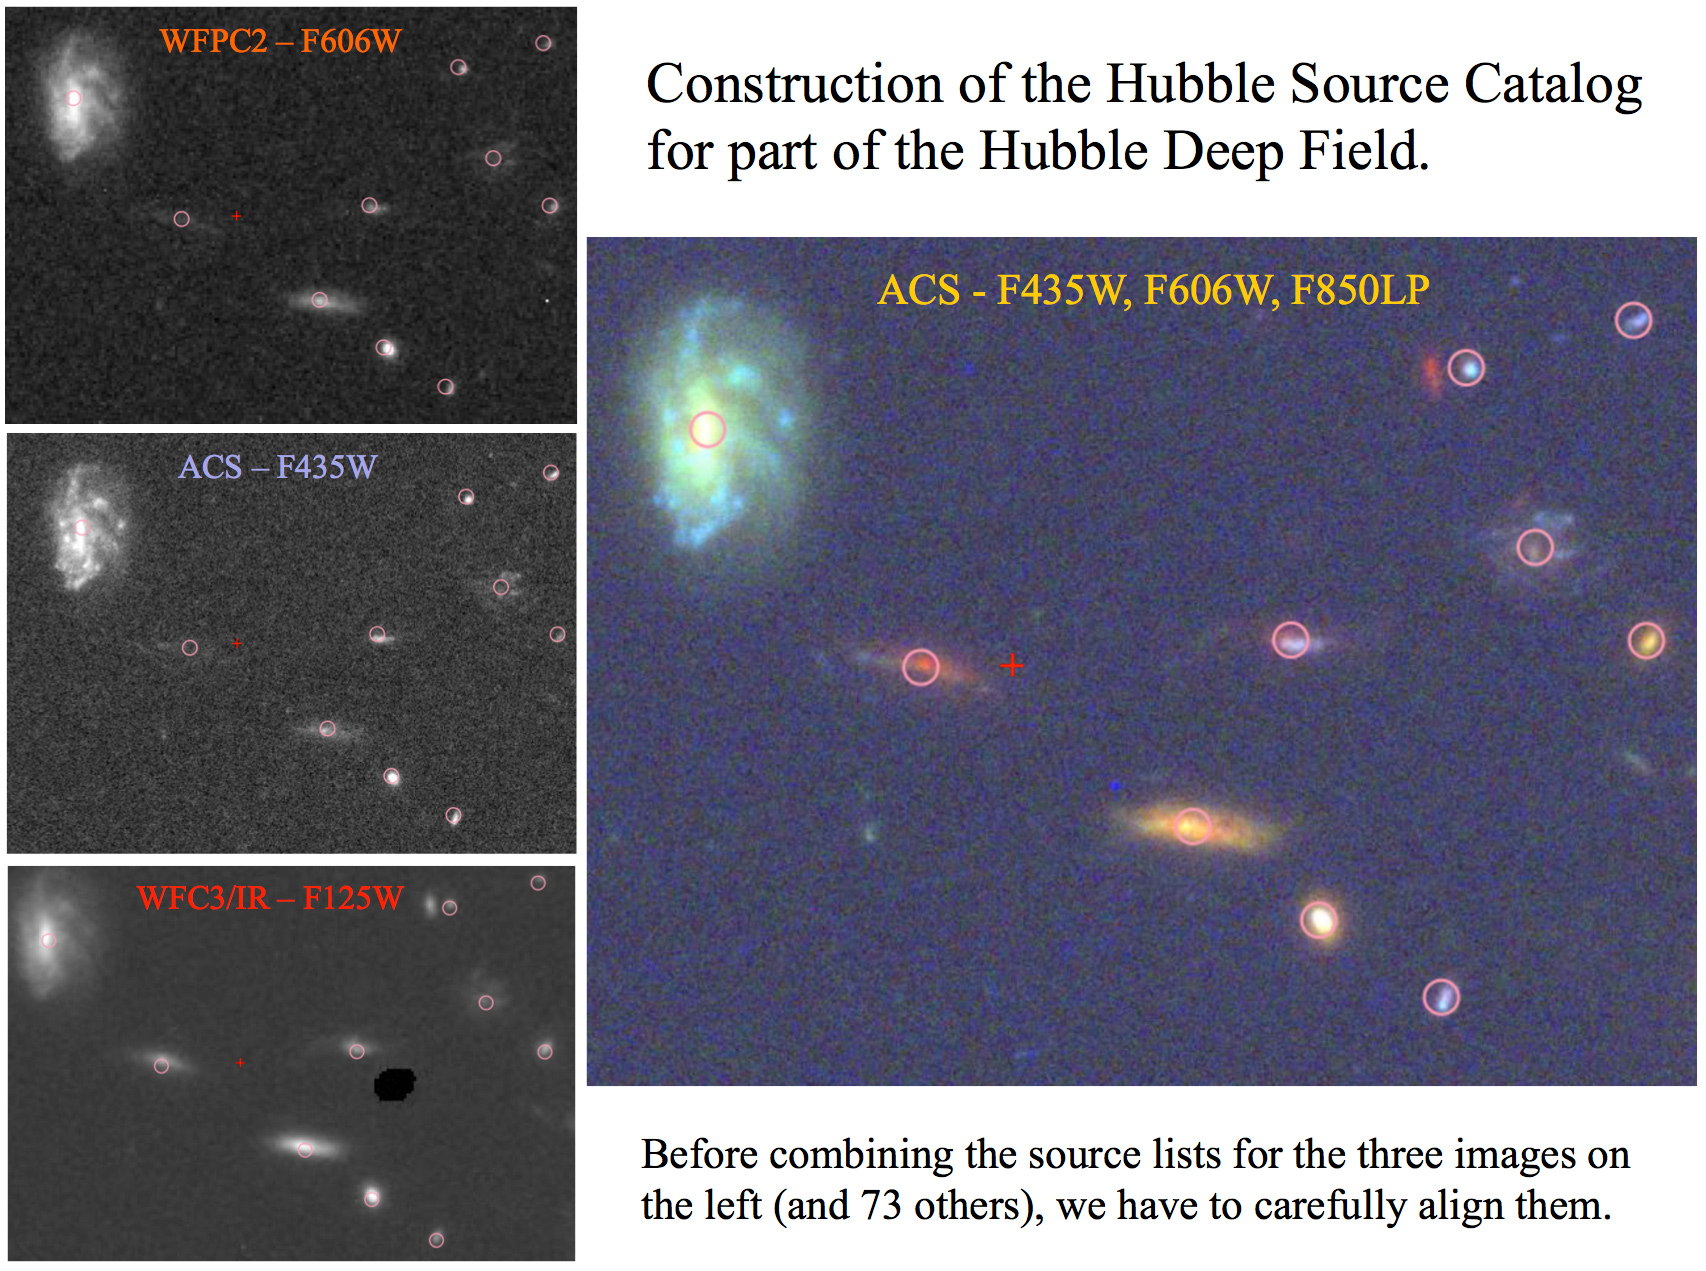

Aligning Hubble Images

This graphic shows an example of how the Hubble Source Catalog was constructed for a small part of the Hubble Deep Field. The catalog includes data from 76 separate images for the same region. Only three of these original images are shown on the left: one taken in orange light by the Wide Field Planetary Camera 2 (top); one taken in blue light by the Advanced Camera for Surveys (middle); and one taken in infrared light with the Wide Field Camera 3 (bottom). Note that the "sources," or objects, in each original image are not perfectly aligned with the final position from the Hubble Source Catalog (the pink circles). Specially developed software had to shift all the images slightly to align the sources before making the final version of the catalog.

Credit: NASA, Hubble Source Catalog Development Team, Brad Whitmore (STScI)